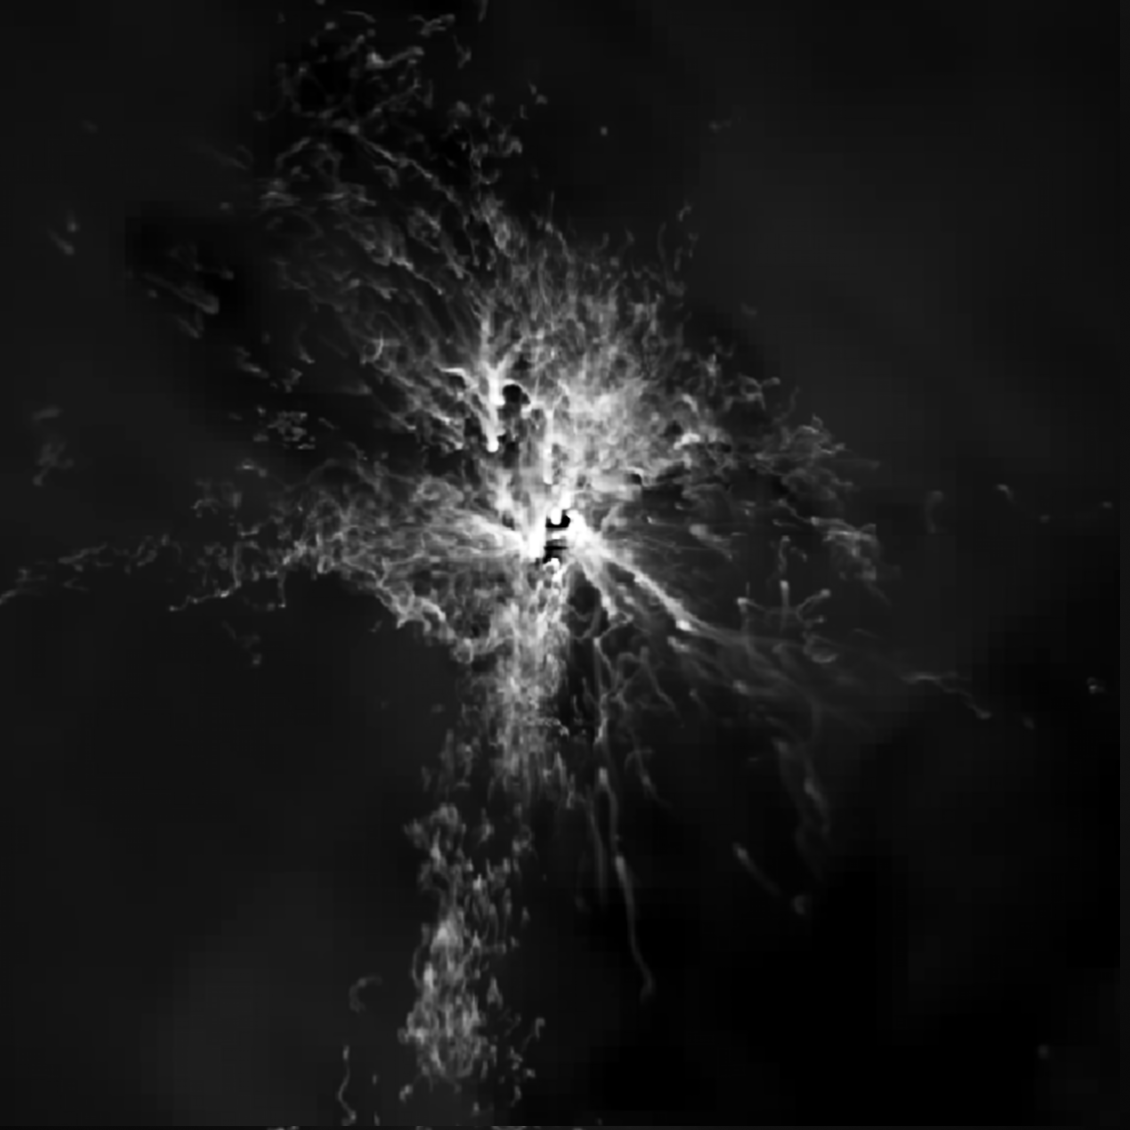

Simulation for Galaxy MACS J1532

Credit: NASA, ESA, M. Donahue (Michigan State University), and Y. Li (University of Michigan)